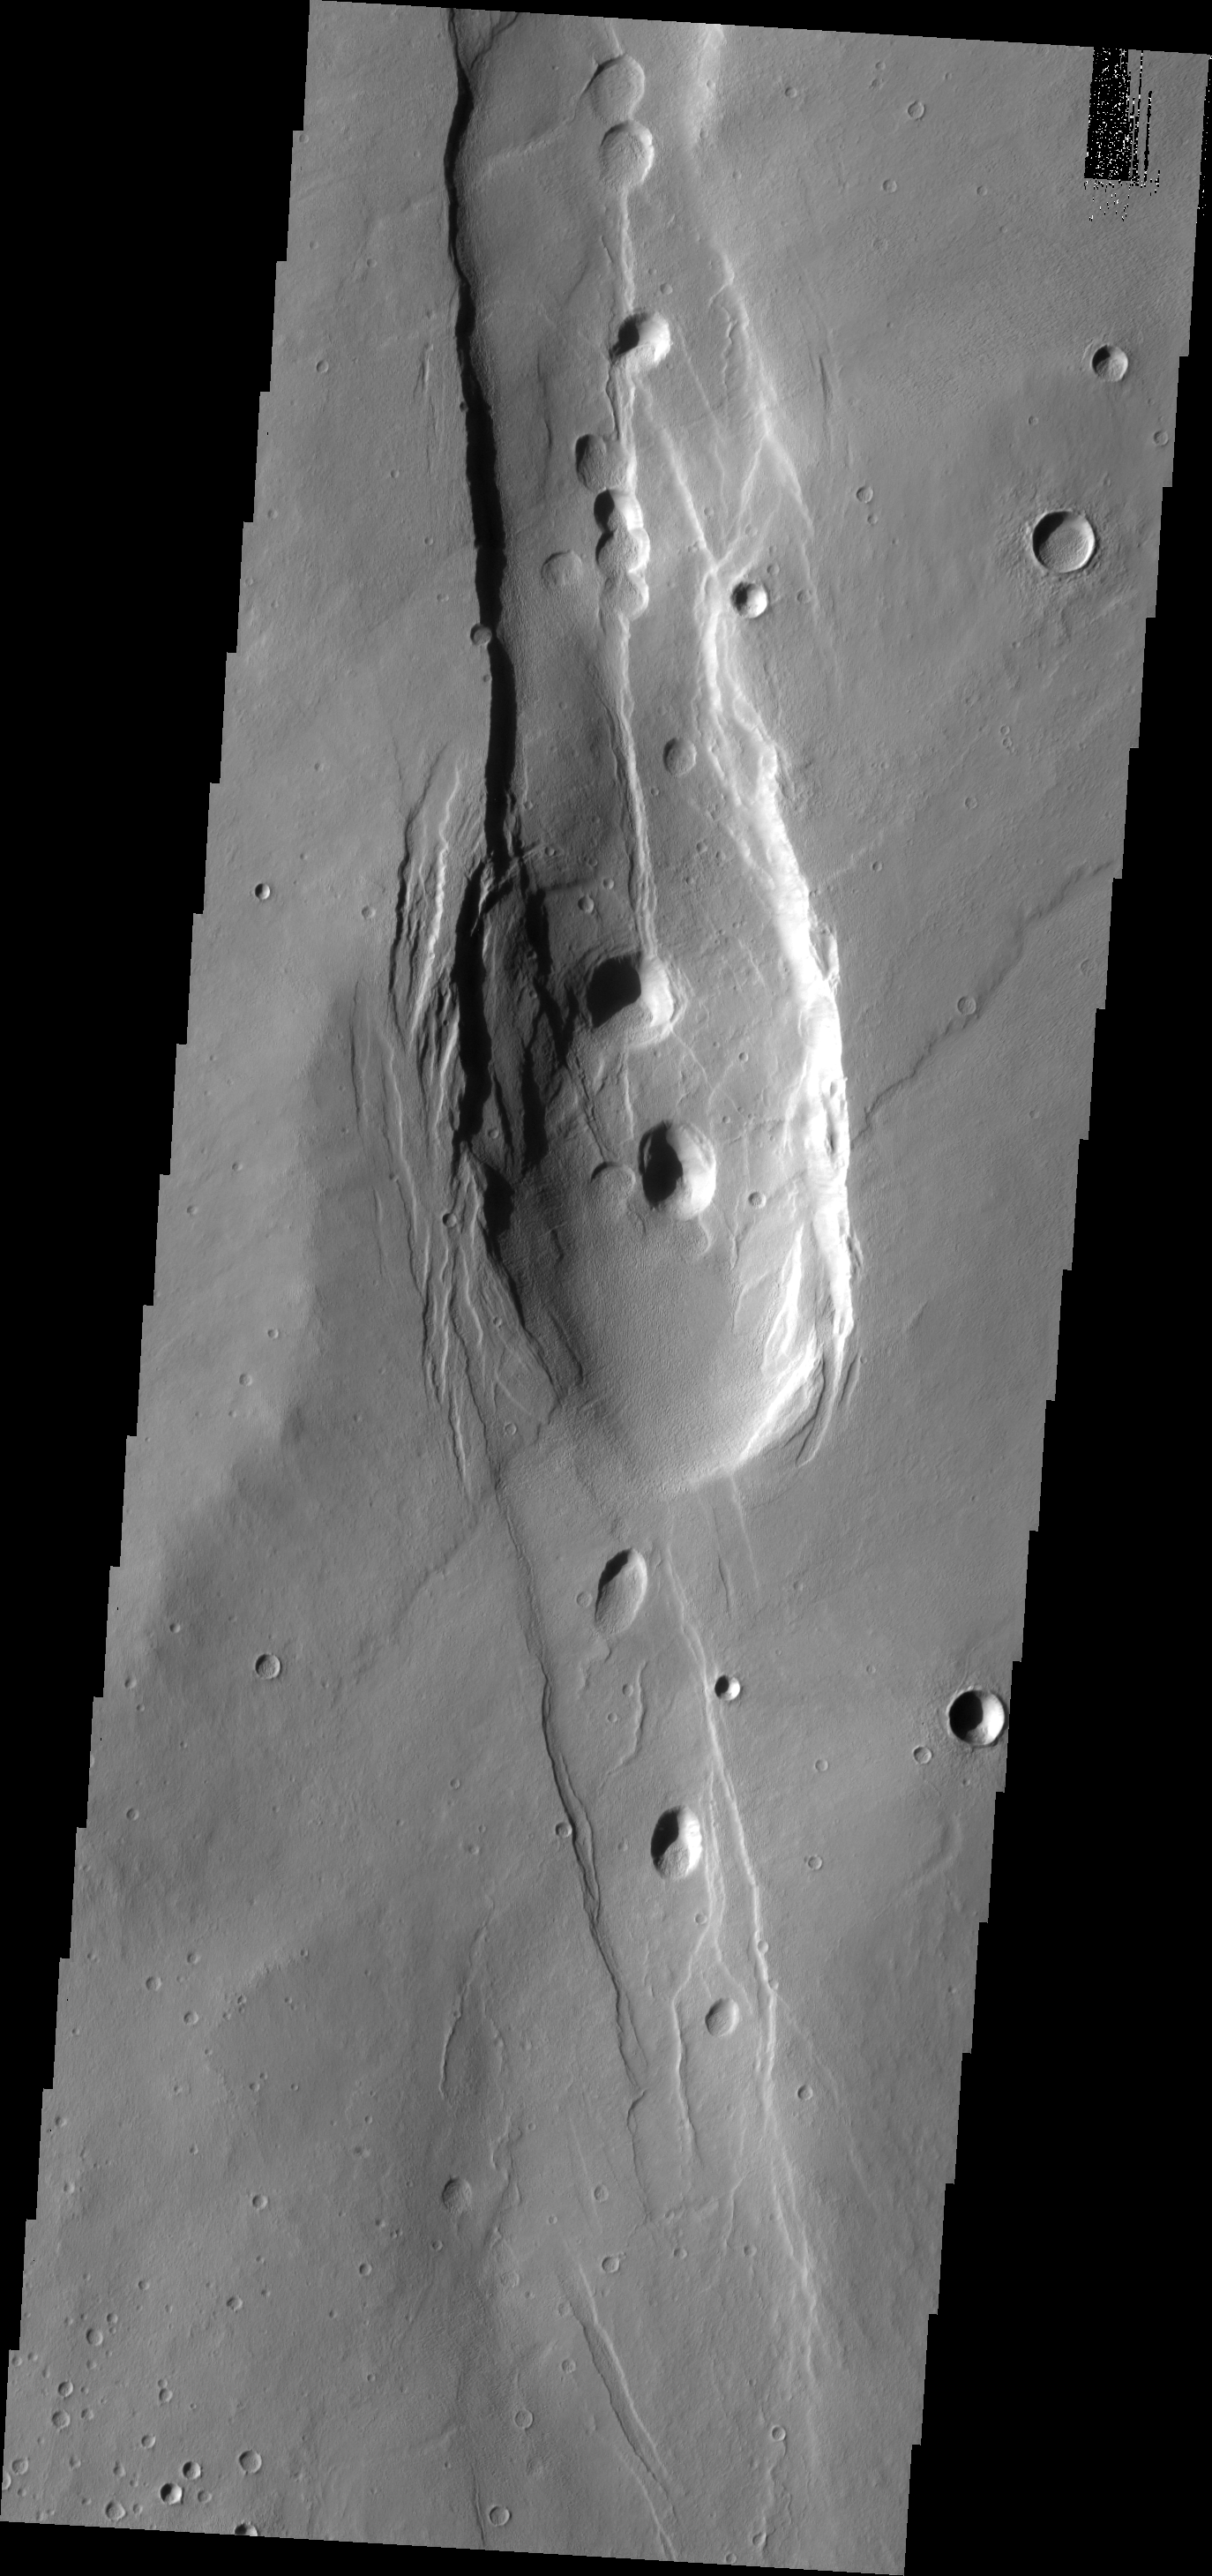

Collapse

Alba Patera is a very large old volcano on the surface of Mars. While still impressive in height, it no longer towers over the surrounding plains. It is thought that after a major eruption that emptied the magma chamber beneath Alba Patera the entire volcano collapsed into the empty space below. This collapse is marked by extensive fracturing. This VIS image shows collapse on a much smaller scale.

Image information: VIS instrument. Latitude 35.5N, Longitude 245.4E. 19 meter/pixel resolution.

Please see the THEMIS Data Citation Note for details on crediting THEMIS images.

Note: this THEMIS visual image has not been radiometrically nor geometrically calibrated for this preliminary release. An empirical correction has been performed to remove instrumental effects. A linear shift has been applied in the cross-track and down-track direction to approximate spacecraft and planetary motion. Fully calibrated and geometrically projected images will be released through the Planetary Data System in accordance with Project policies at a later time.

NASA’s Jet Propulsion Laboratory manages the 2001 Mars Odyssey mission for NASA’s Office of Space Science, Washington, D.C. The Thermal Emission Imaging System (THEMIS) was developed by Arizona State University, Tempe, in collaboration with Raytheon Santa Barbara Remote Sensing. The THEMIS investigation is led by Dr. Philip Christensen at Arizona State University. Lockheed Martin Astronautics, Denver, is the prime contractor for the Odyssey project, and developed and built the orbiter. Mission operations are conducted jointly from Lockheed Martin and from JPL, a division of the California Institute of Technology in Pasadena.

Credit: NASA/JPL/ASU